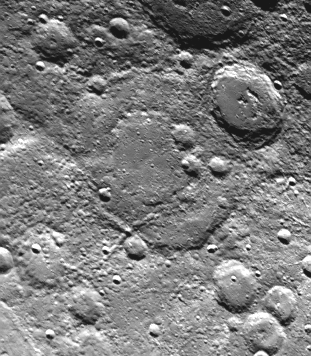

Large Double-ringed Basin

Taken about 40 minutes before Mariner 10 made its close approach to Mercury on September 21, this picture (FDS 166684) shows a large (230 kilometers, 142 miles) double-ringed basin (center of picture) located in the planet’s south polar region – 75 degrees S. Lat. 120 degrees W. Long. Mercury saw the basin from a different viewing angle on Mariner 10’s first sweep last March. This picture was taken from about 55,000 kilometers (44,000 miles). North is toward upper left.

The Mariner 10 mission, managed by the Jet Propulsion Laboratory for NASA’s Office of Space Science, explored Venus in February 1974 on the way to three encounters with Mercury-in March and September 1974 and in March 1975. The spacecraft took more than 7,000 photos of Mercury, Venus, the Earth and the Moon.

Credit: NASA/JPL/Northwestern University